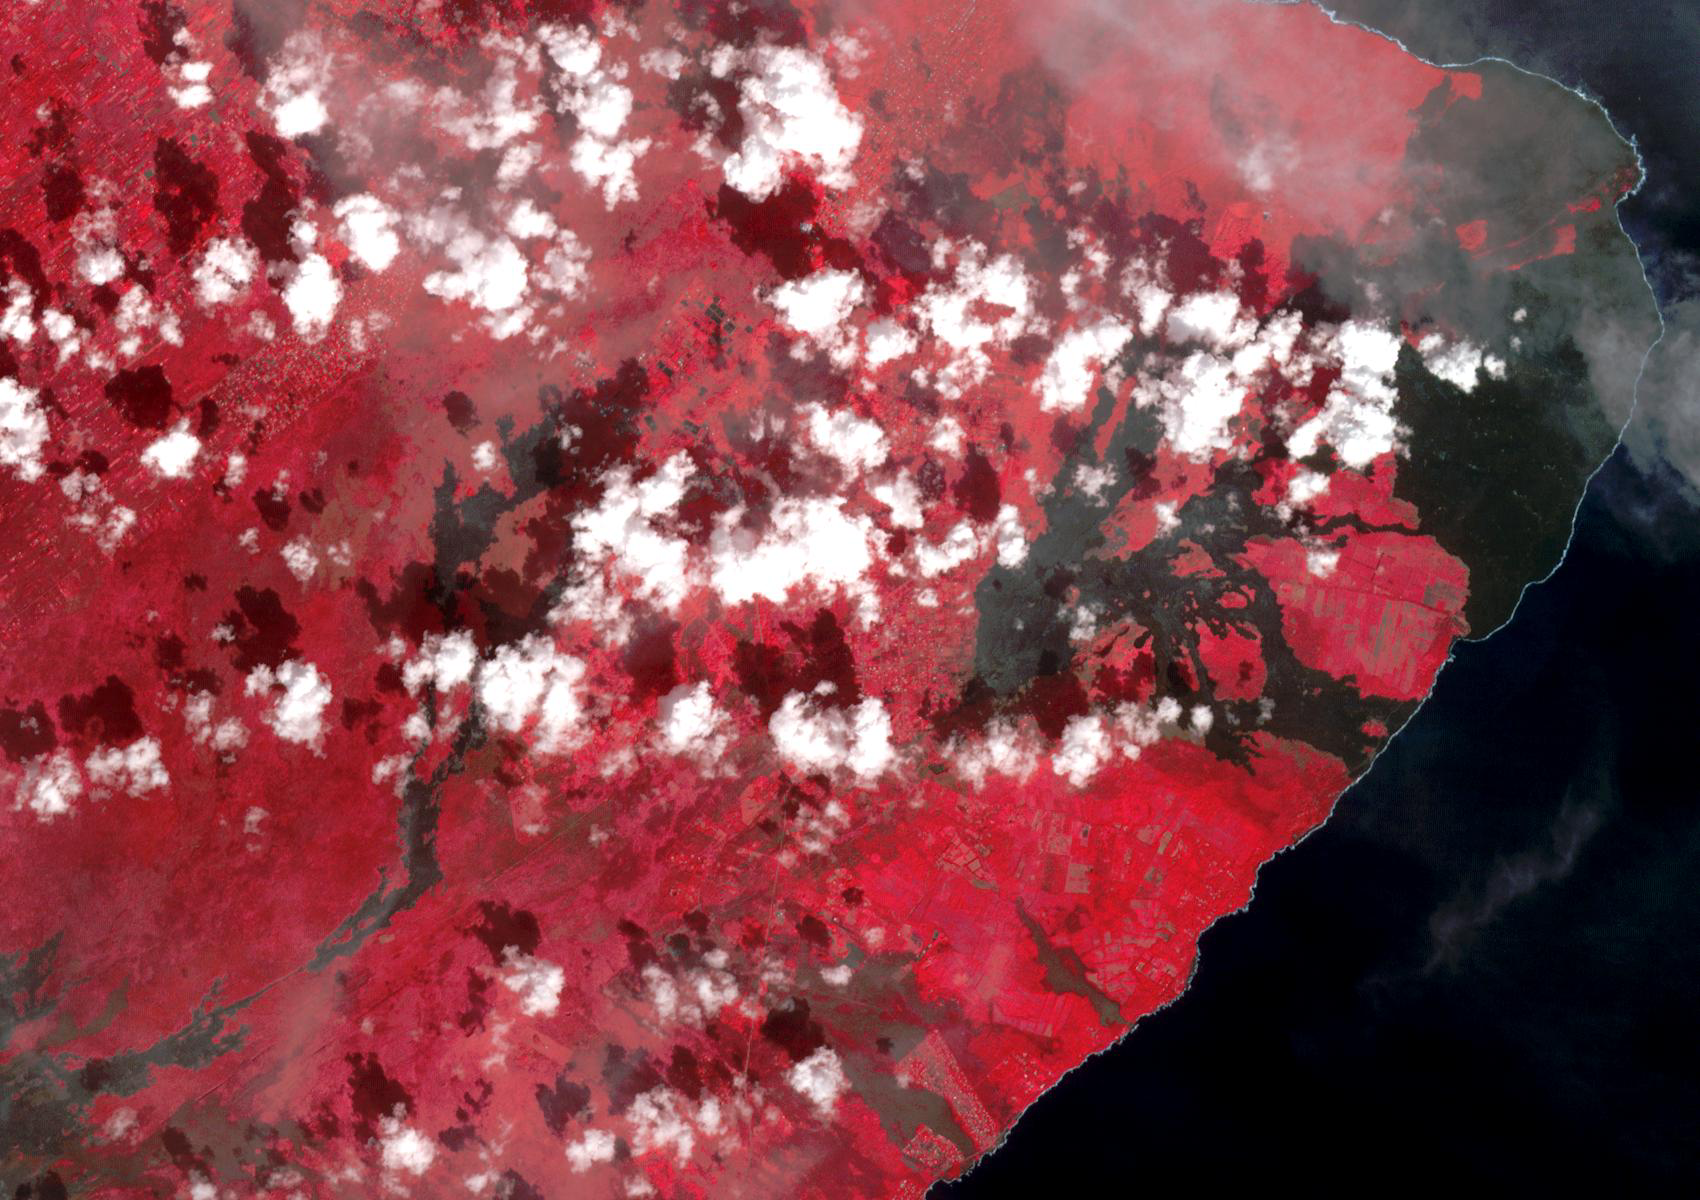

2018 Kilauea East Rift Zone Eruption

Before image (Sep. 5, 2013)

The 2018 Kilauea, Hawaii eruption began in May on Kilauea’s East Rift Zone. Lava fountains up to 100 meters high, lava flows, and volcanic gas continued until August. By the time the eruption ended, over 700 houses had been destroyed, and 35 square kilometers of land had been covered by lava flows. About 3.5 square kilometers (875 acres) of new land has been created in the ocean. The before image was acquired by Landsat 8 on September 5, 2013; the ASTER image was acquired November 14, 2018. The images cover an area of 18 by 25.5 kilometers, and are located at 19.5 degrees north, 154.9 degrees west.

With its 14 spectral bands from the visible to the thermal infrared wavelength region and its high spatial resolution of about 50 to 300 feet (15 to 90 meters), ASTER images Earth to map and monitor the changing surface of our planet. ASTER is one of five Earth-observing instruments launched Dec. 18, 1999, on Terra. The instrument was built by Japan’s Ministry of Economy, Trade and Industry. A joint U.S./Japan science team is responsible for validation and calibration of the instrument and data products.

The broad spectral coverage and high spectral resolution of ASTER provides scientists in numerous disciplines with critical information for surface mapping and monitoring of dynamic conditions and temporal change. Example applications are monitoring glacial advances and retreats; monitoring potentially active volcanoes; identifying crop stress; determining cloud morphology and physical properties; wetlands evaluation; thermal pollution monitoring; coral reef degradation; surface temperature mapping of soils and geology; and measuring surface heat balance.

The U.S. science team is located at NASA’s Jet Propulsion Laboratory in Pasadena, Calif. The Terra mission is part of NASA’s Science Mission Directorate, Washington.

Credit: NASA/METI/AIST/Japan Space Systems, and U.S./Japan ASTER Science Team